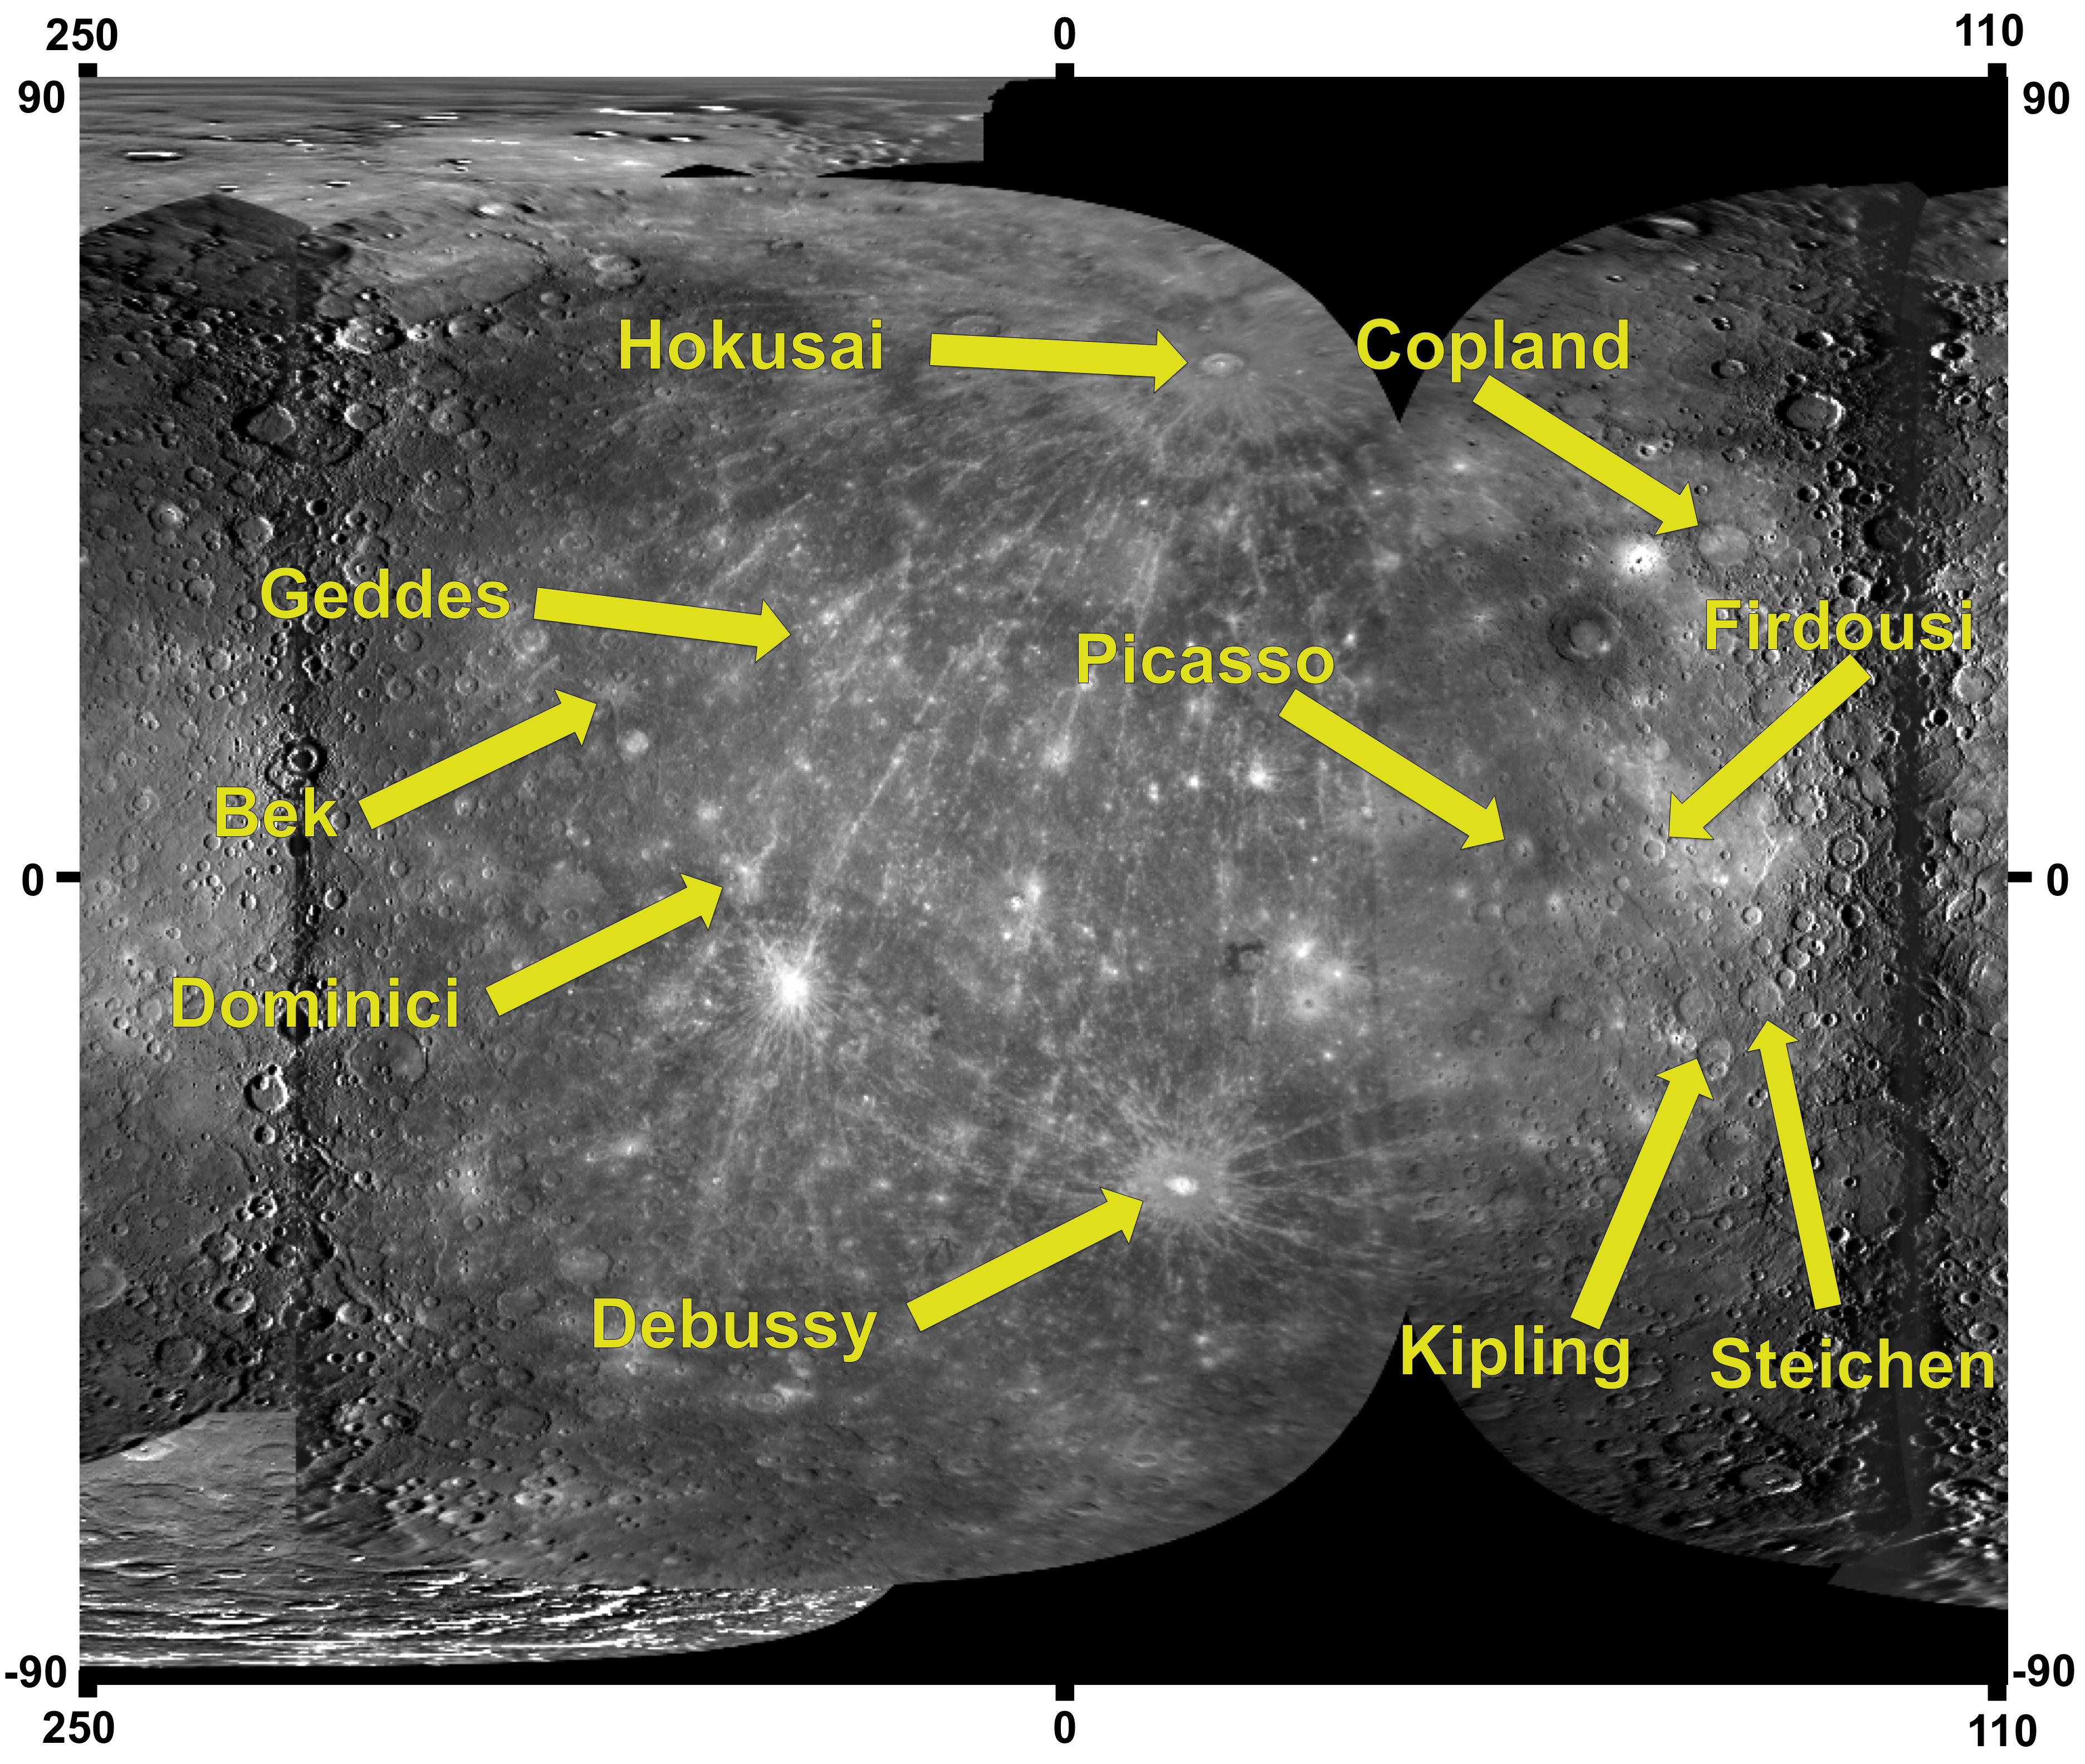

Ten Newly Named Impact Craters on Mercury

On March 3, 2010, the International Astronomical Union (IAU) approved names for 10 impact craters on Mercury. The newly named craters are labeled here on a portion of a global mosaic of Mercury’s surface (see PIA12397) and include:

Bek, for Bek, Egyptian sculptor (active c. 1340 B.C.). Copland, for Aaron Copland, American composer (concert and film music) and pianist (1900-1990). Debussy, for Claude Debussy, French composer (1862-1918). Dominici, for (Suor) Maria de Dominici, Maltese sculptor and painter (1645-1703). Firdousi, for Abulkasim Firdousi, Tajik/Persian poet (c. 940-1020/30). Geddes, for Wilhelmina Geddes, Irish stained glass and graphic artist (1887-1955). Hokusai, for Katsushika Hokusai, Japanese painter, draftsman, and printmaker (1760-1849). Kipling, for Rudyard Kipling, English author (1865-1936). Picasso, for Pablo Picasso, Spanish-born French painter and sculptor (1881-1973). Steichen, for Edward Steichen, American photographer, painter, and art gallery and museum curator (1879-1973).
Craters on Mercury are named after “deceased artists, musicians, painters, and authors who have made outstanding or fundamental contributions to their field and have been recognized as art historically significant figures for more than 50 years.” The rules for naming other features on Mercury can be found here. The process of proposing a new crater name includes gathering fundamental information about the crater, such as the crater’s central latitude, central longitude, and diameter. Justification is provided as to why the crater is of sufficient scientific importance to be named, and details are provided about the name choice, including sources that support the worthy contributions made by that individual. These 10 newly named craters join 42 others named since MESSENGER’s first Mercury flyby (PIA12428) in January 2008.

Date of Mercury Flyby 1: January 14, 2008
Date of Mercury Flyby 2: October 6, 2008
Date of Mercury Flyby 3: September 29, 2009
Instrument: Narrow Angle Camera (NAC) of the Mercury Dual Imaging System (MDIS)
Scale: Mercury’s diameter is 4880 kilometers (3030 miles)

These images are from MESSENGER, a NASA Discovery mission to conduct the first orbital study of the innermost planet, Mercury. For information regarding the use of images, see the MESSENGER image use policy.

Credit: NASA/Johns Hopkins University Applied Physics Laboratory/Carnegie Institution of Washington